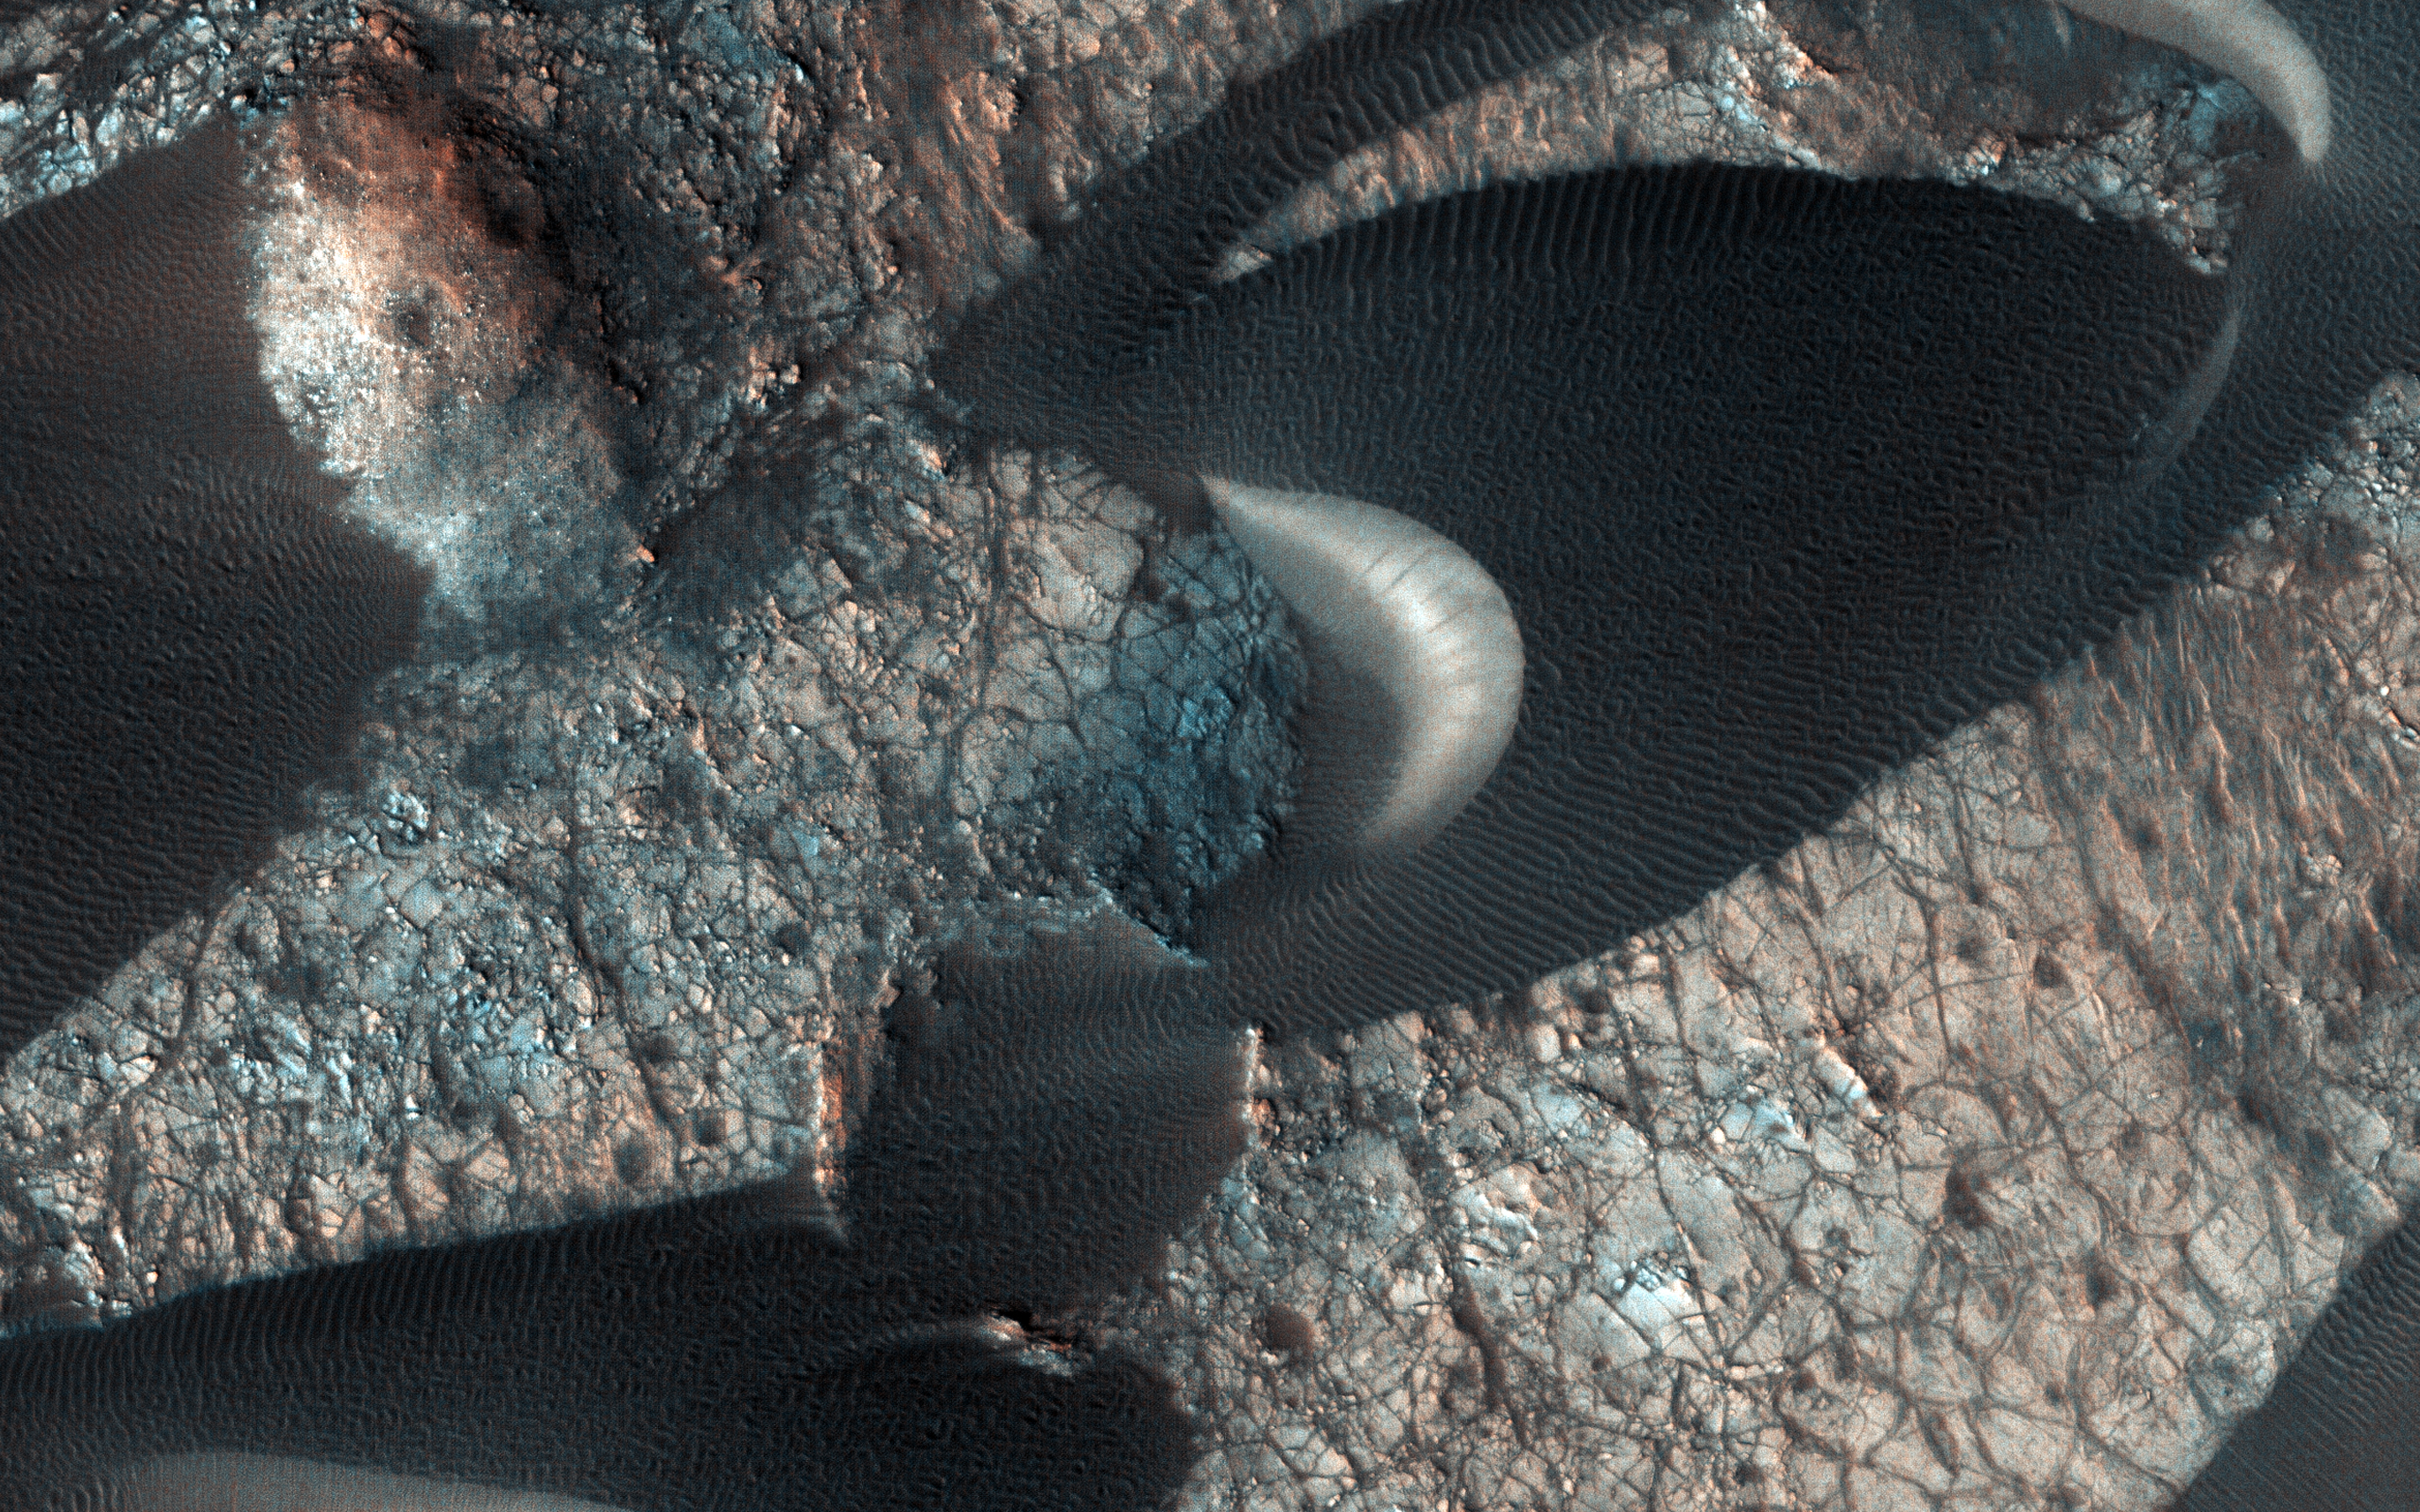

A Dune Field Near Nili Patera

In this image many sand dunes are visible. They have an elongated crescent form and are called “barchan dunes.” They are formed by the continuous action of the wind, blowing in the same direction, giving this particular shape.

The orientation of these dunes tell us that the prevailing wind blows from the right to the left (east to west). The wind is continuously moving sand grains up the longer dune slope, towards the top. The small ripples on the slope are caused by this movement. When the sand grains arrive at the top, they fall down the steeper and shorter slope, which as a consequence, has no ripples. It is this gradual sand movement that causes the dunes to slowly move over time.

The map is projected here at a scale of 25 centimeters (9.8 inches) per pixel. [The original image scale is 27.3 centimeters (10.7 inches) per pixel (with 1 x 1 binning) to 54.5 centimeters (21.5 inches) per pixel (with 2 x 2 binning).] North is up.

The University of Arizona, Tucson, operates HiRISE, which was built by Ball Aerospace & Technologies Corp., Boulder, Colorado. NASA’s Jet Propulsion Laboratory, a division of Caltech in Pasadena, California, manages the Mars Reconnaissance Orbiter Project for NASA’s Science Mission Directorate, Washington.

Credit: NASA/JPL-Caltech/University of Arizona